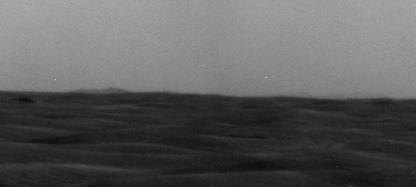

West Rim of Endeavour and a Farther Crater’s Rim on Horizon

In the left half of this view from the panoramic camera (Pancam) of NASA’s Mars Exploration Rover Opportunity, a western portion of the rim of Endeavour Crater is visible on the horizon. In the right half, the rim of a smaller crater, farther away, appears faintly on the horizon.

Opportunity’s Pancam took this image on March 8, 2009, during the 1,821st Martian day, or sol, of the rover’s mission on Mars. The width of the image covers approximately one degree of the horizon.

The part of Endeavour’s rim visible here is about 16 kilometers (10 miles) from where Opportunity was when the image was taken. The rover was at the same location as when its Pancam took images after a drive on Sol 1820. Opportunity remained at that location until a drive on Sol 1823.

The more-distant rim to the right, part of Iazu Crater, is about 38 kilometers (24 miles) away. Iazu is south of Endeavour and about 7 kilometers (4 miles) in diameter.

Credit: NASA/JPL-Caltech/Cornell